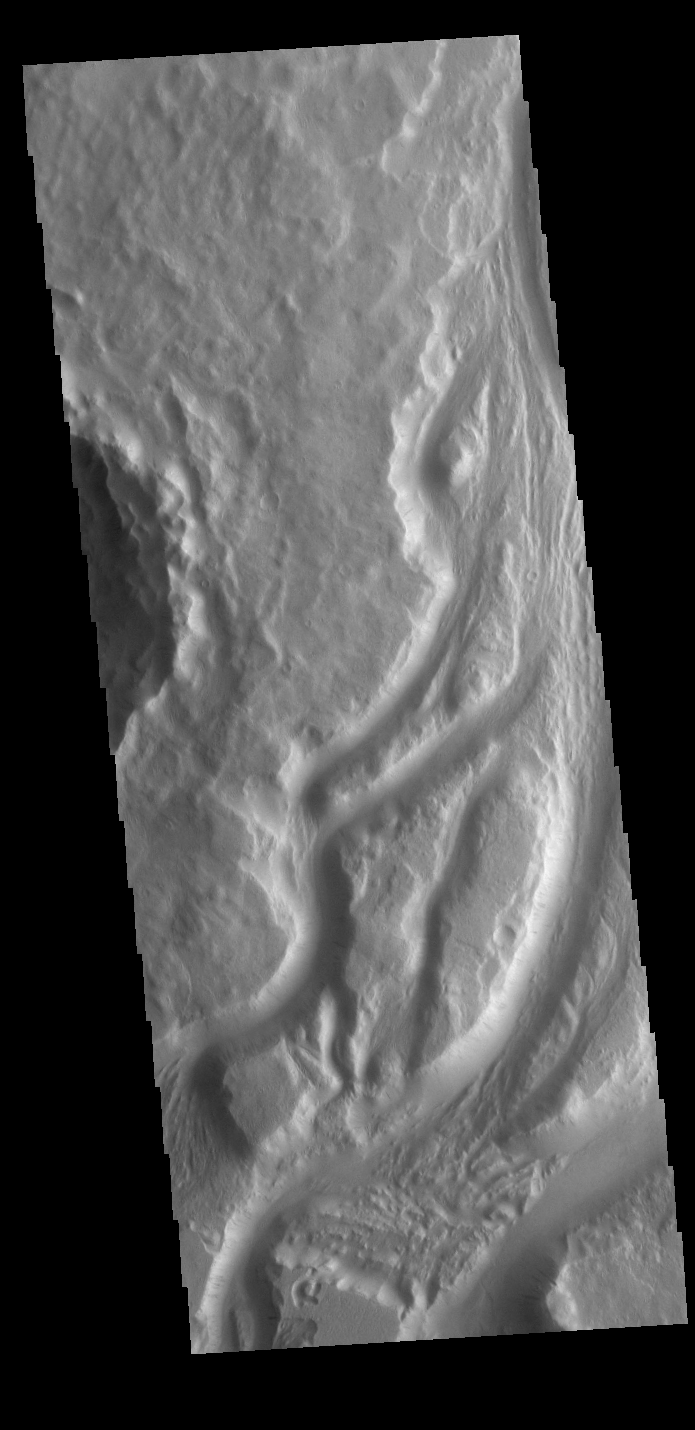

Mangala Valles

This VIS image shows part of the complex channel called Mengala Valles. The tear-drop shaped regions in the channel are called streamlined islands and the narrow “tail” points down stream.

Credit: NASA/JPL-Caltech/ASU